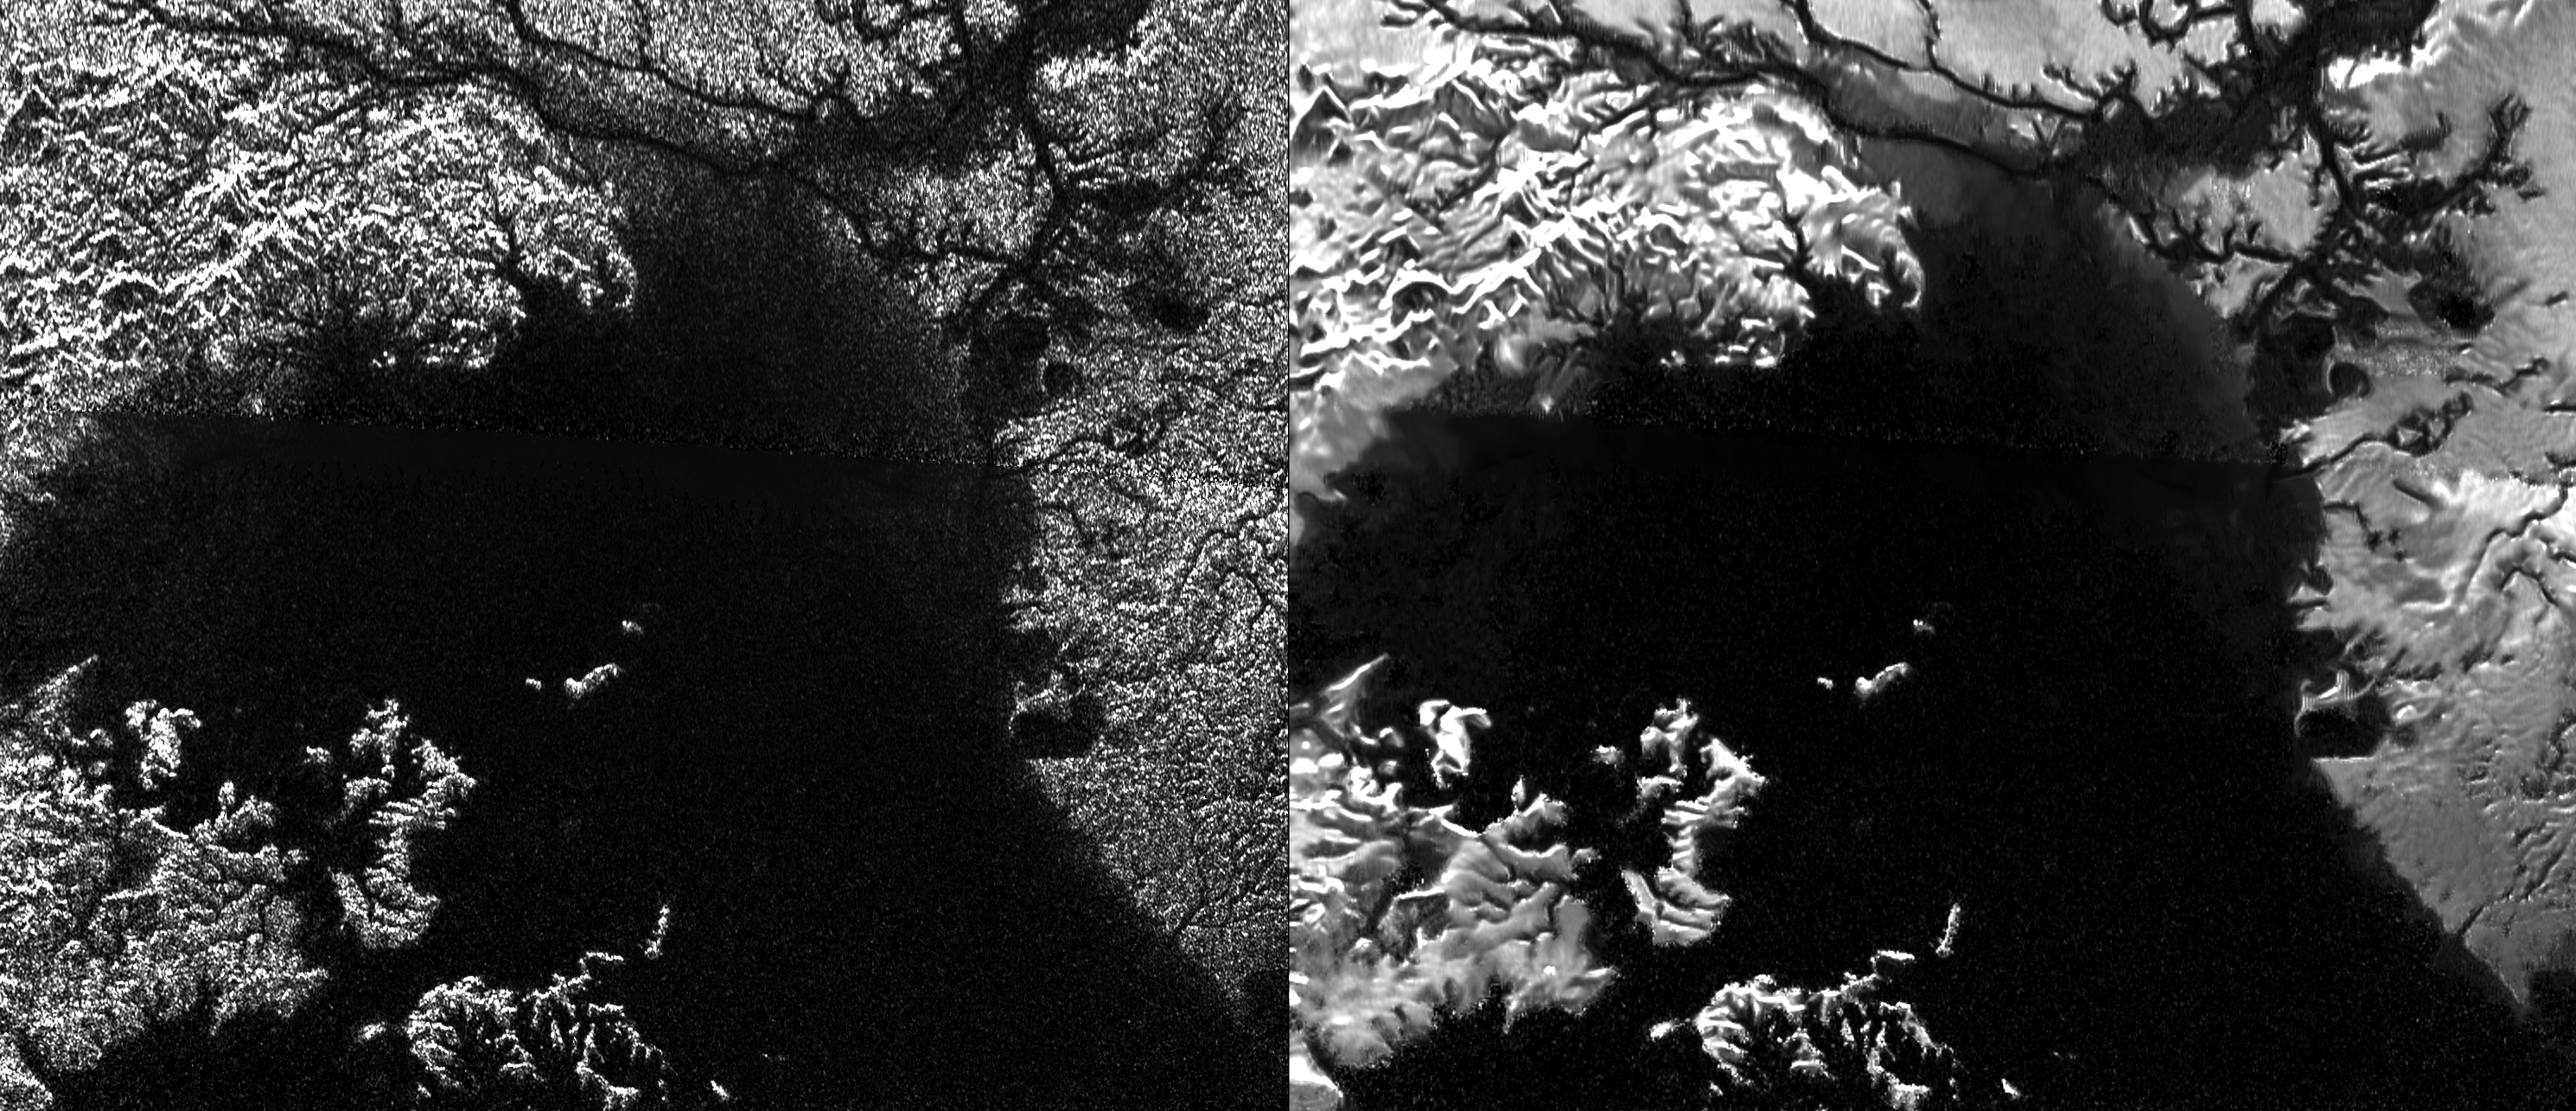

Despeckling Ligea Mare

Presented here are side-by-side comparisons of a traditional Cassini Synthetic Aperture Radar (SAR) view and one made using a new technique for handling electronic noise that results in clearer views of Titan’s surface. The technique, called despeckling, produces images that can be easier for researchers to interpret.

The view is a mosaic of SAR swaths over Ligeia Mare, one of the large hydrocarbons seas on Titan. In particular, despeckling improves the visibility of channels flowing down to the sea.

The Cassini-Huygens mission is a cooperative project of NASA, the European Space Agency and the Italian Space Agency. NASA’s Jet Propulsion Laboratory, a division of the California Institute of Technology in Pasadena, manages the mission for NASA’s Science Mission Directorate, Washington. The Cassini orbiter was designed, developed and assembled at JPL. The radar instrument was built by JPL and the Italian Space Agency, working with team members from the United States and several European countries.

Credit: NASA/JPL-Caltech/ASI